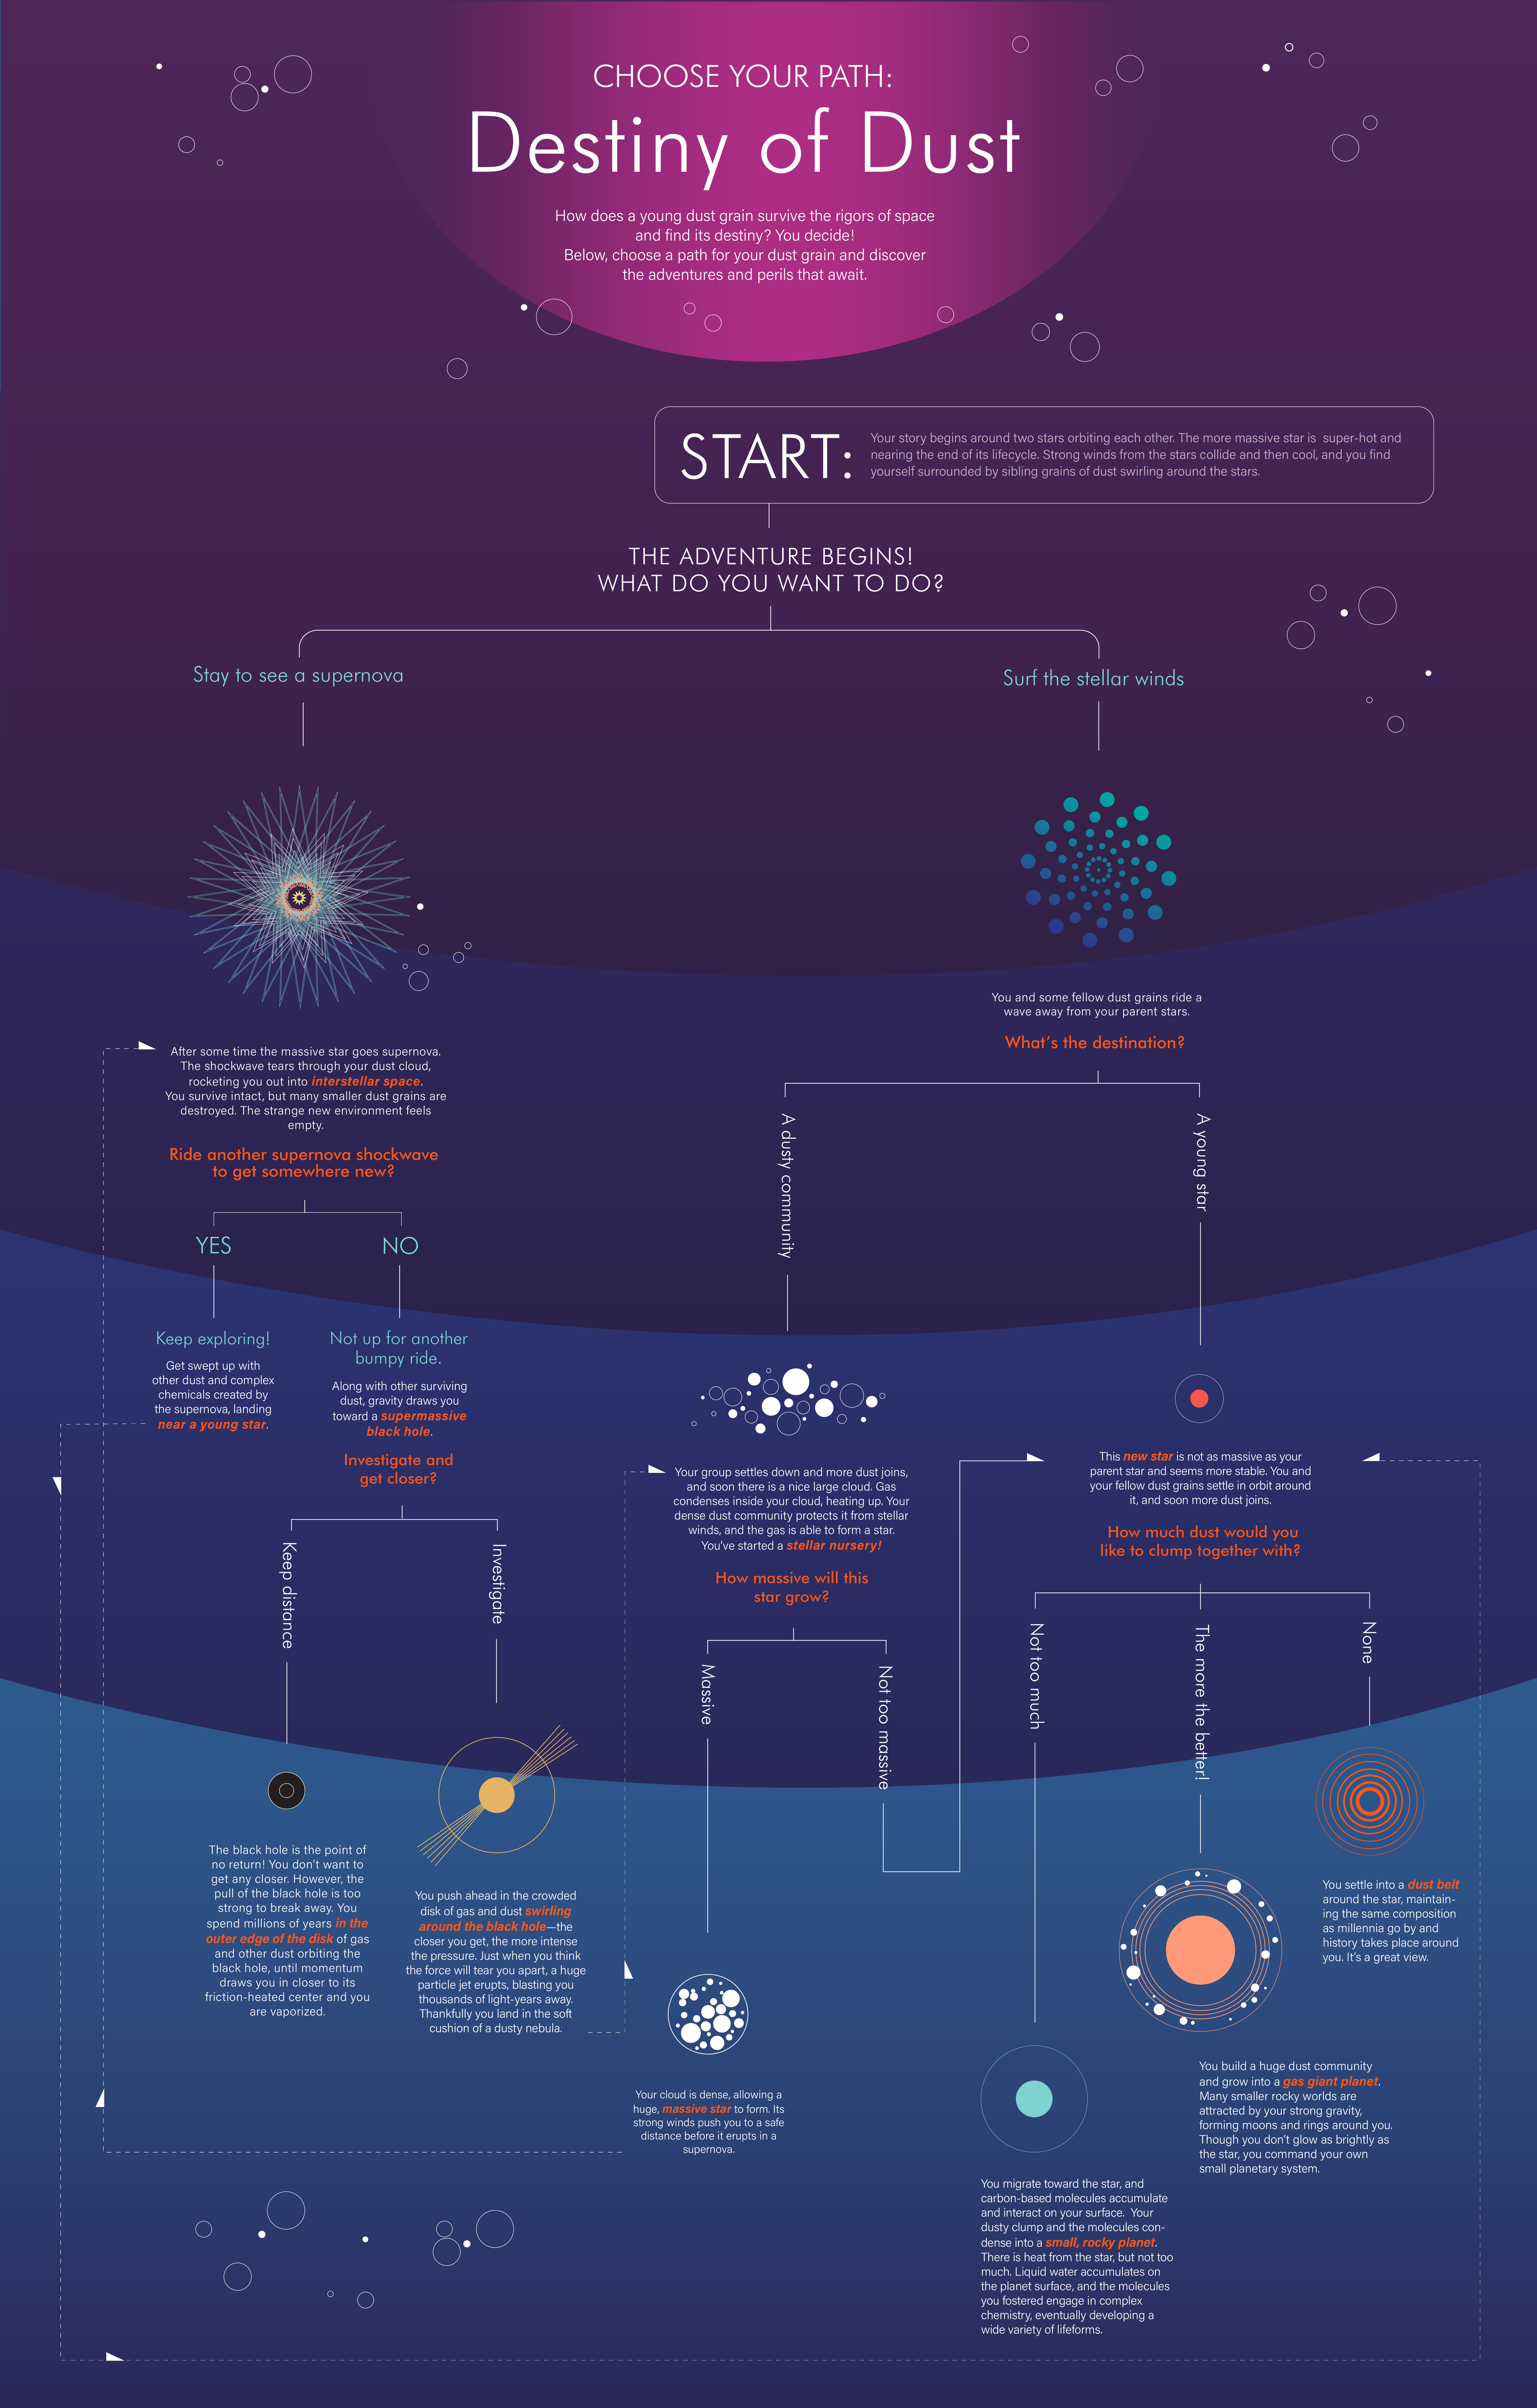

Choose Your Path: Destiny of Dust

A tiny dust grain has many potential paths—and destinies—in the universe. Which would you choose? Where could it lead you? Explore some of the possibilities and consequences with this infographic, and discover important roles that dust can play—from sheltering forming stars to providing a platform for the development of organic molecules that make up life as we know it.

Credit: Image: NASA, ESA, CSA, Joyce Kang (STScI)